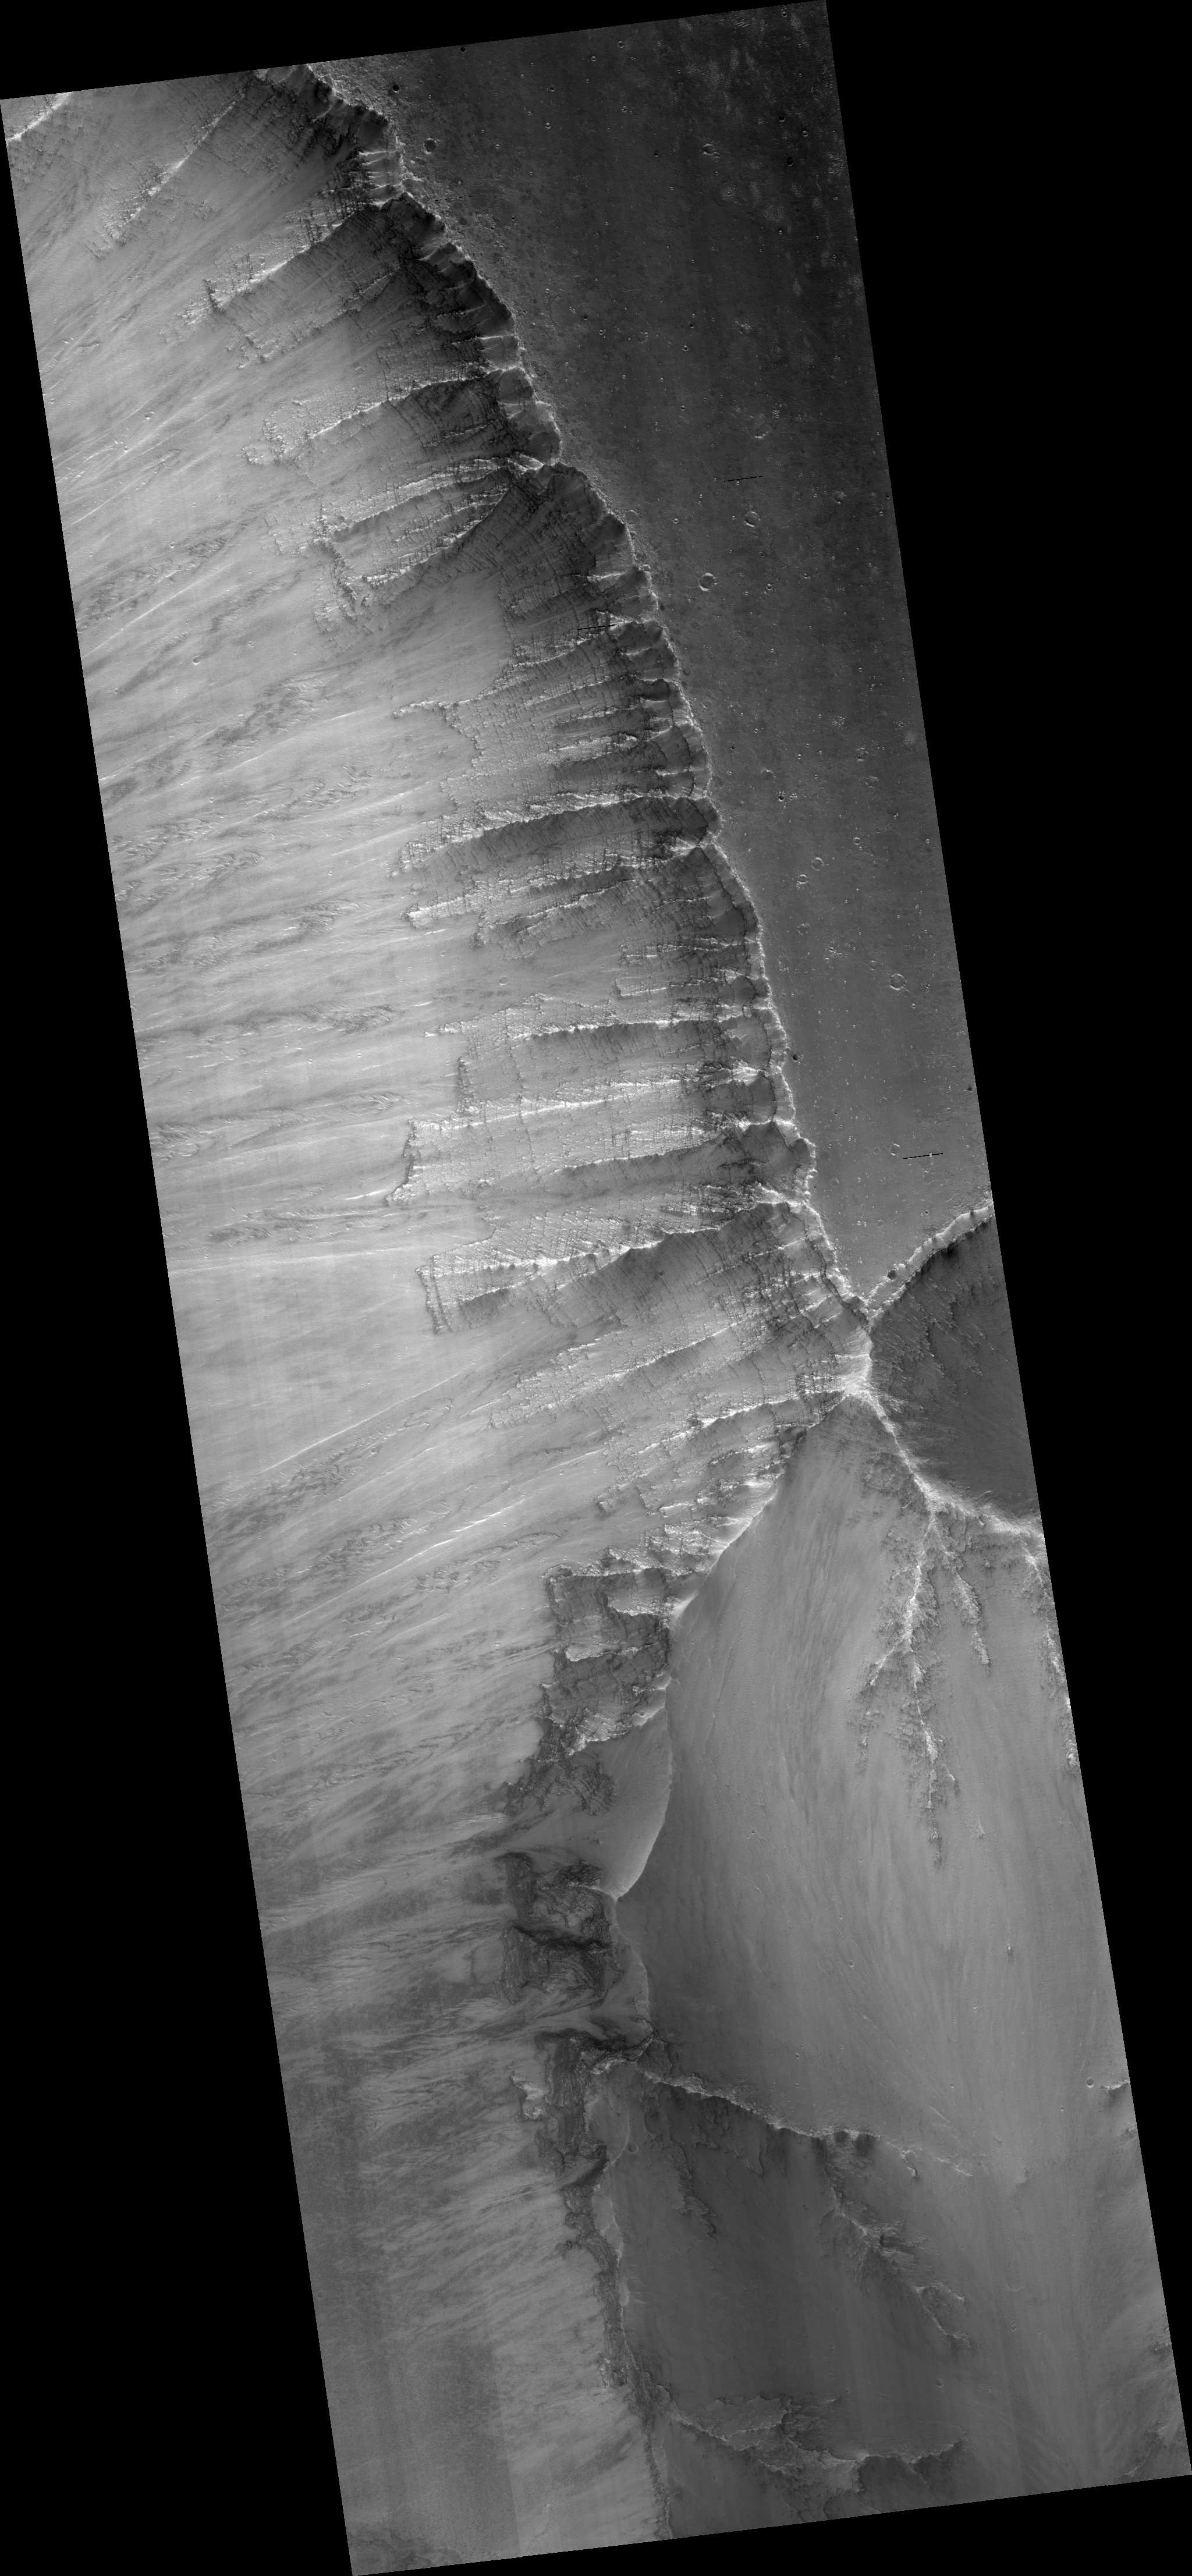

Exposed Layers in Central Valles Marineris

This HiRISE image (PSP_004858_1670) shows a landslide scarp on the northern wall of central Valles Marineris, a large canyon system equivalent in length from California to New York.

The landslide has exposed a fresh wall of the canyon so that individual layers of rock can be seen. The texture of these layers suggests that some of the darker rock layers are more resistant to erosion than the lighter layers. The variation in brightness and friability of the different layers suggests compositional differences. These layers may have a volcanic origin, having been deposited as ash layers, or a sedimentary origin, either being deposited by water or blown by the wind (aeolian).

This image is a little hazy because this image was taken in August 2007, when the large dust storm covered the surface of Mars and filled the atmosphere with fine dust particles. The extra dust in the atmosphere reflects more light into the camera.

Observation Toolbox
Acquisition date: 8 August 2007
Local Mars time: 2:31 PM
Degrees latitude (centered): -12.8°
Degrees longitude (East): 301.1°
Range to target site: 259.8 km (162.4 miles)
Original image scale range: 26.0 cm/pixel (with 1 x 1 binning) so objects ~78 cm across are resolved
Map-projected scale: 25 cm/pixel and north is up
Map-projection: EQUIRECTANGULAR
Emission angle: 5.6°
Phase angle: 32.0°
Solar incidence angle: 37°, with the Sun about 53 ° above the horizon
Solar longitude: 292.6°, Northern Winter

NASA’s Jet Propulsion Laboratory, a division of the California Institute of Technology in Pasadena, manages the Mars Reconnaissance Orbiter for NASA’s Science Mission Directorate, Washington. Lockheed Martin Space Systems, Denver, is the prime contractor for the project and built the spacecraft. The High Resolution Imaging Science Experiment is operated by the University of Arizona, Tucson, and the instrument was built by Ball Aerospace and Technology Corp., Boulder, Colo.

Credit: NASA/JPL/Univ. of Arizona